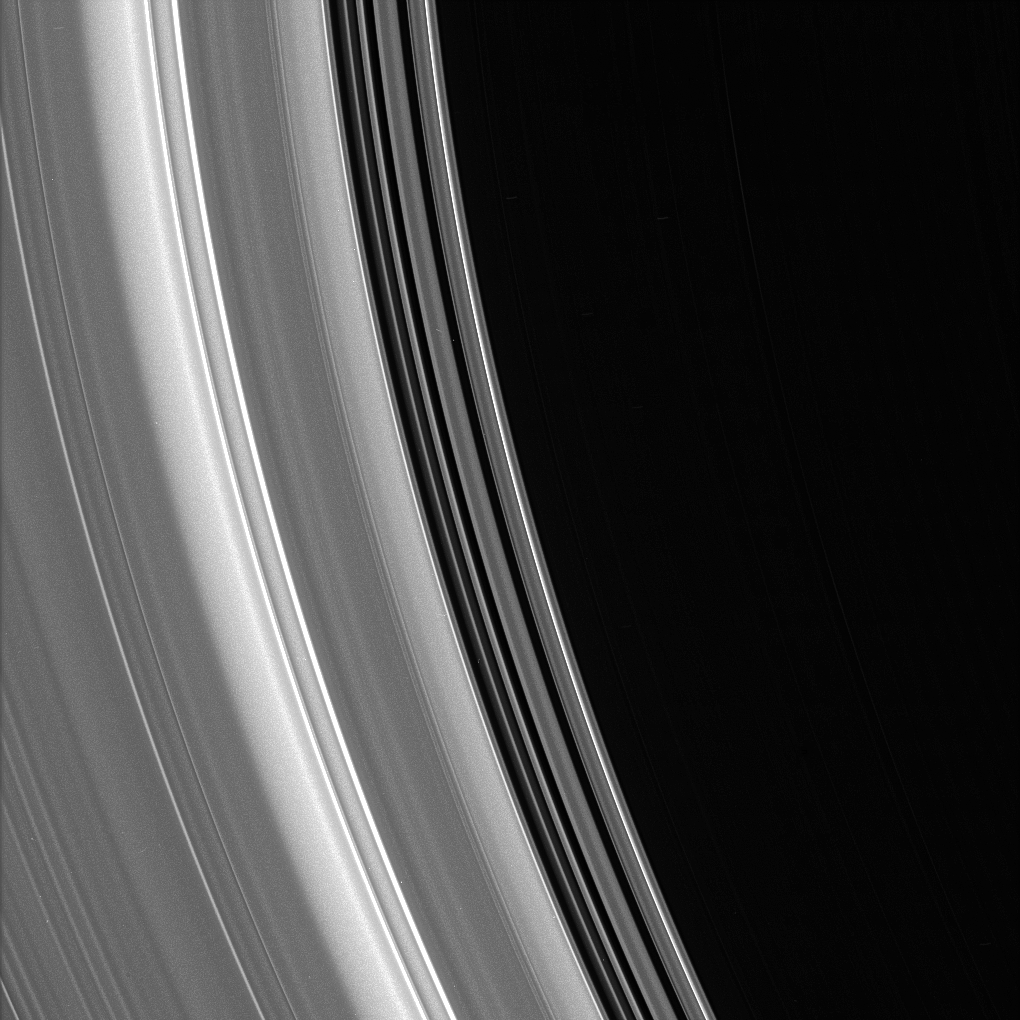

Inner C Ring

Bright ringlets and dark gaps at the inner edge of the C ring sweep across this scene. The C ring contains numerous “plateaus” — broad ring regions that are bright and surrounded by fainter material.

The image was taken in visible light with the Cassini spacecraft narrow-angle camera on July 23, 2006. The view was captured from 14 degrees below the ring plane and at a distance of approximately 272,000 kilometers (169,000 miles) from Saturn. Image scale is 1 kilometer (0.6 mile) per pixel.

The Cassini-Huygens mission is a cooperative project of NASA, the European Space Agency and the Italian Space Agency. The Jet Propulsion Laboratory, a division of the California Institute of Technology in Pasadena, manages the mission for NASA’s Science Mission Directorate, Washington, D.C. The Cassini orbiter and its two onboard cameras were designed, developed and assembled at JPL. The imaging operations center is based at the Space Science Institute in Boulder, Colo.

Credit: NASA/JPL/Space Science Institute